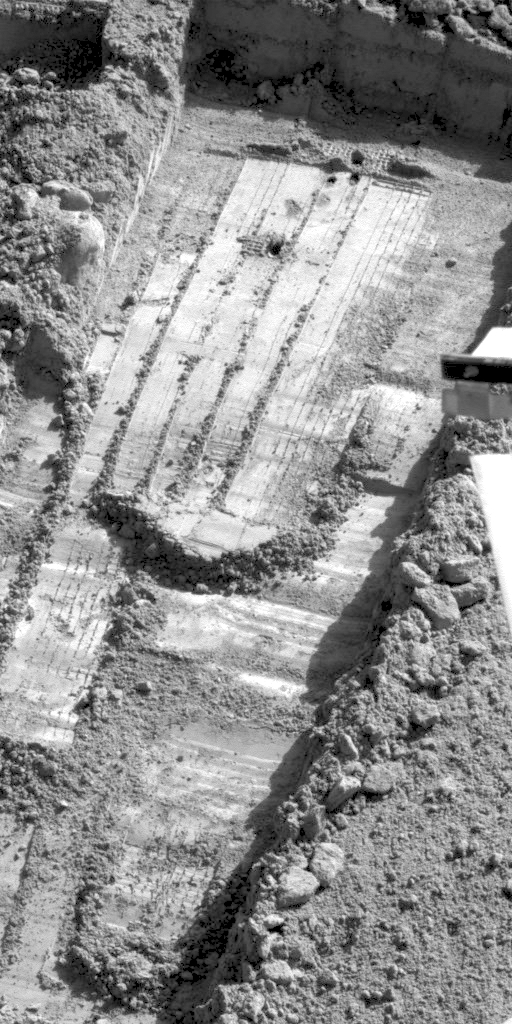

Before & After of Rasping on Sol 56

This animation combines two images of the trench informally named “Snow White” taken by the Surface Stereo Imager on NASA’s Phoenix Mars Lander on July 21, 2008, during the lander’s 56th Martian day, or sol, since landing.

The earlier Sol 56 image is the one without a shadow falling across the lower right corner of the image. It was taken after Phoenix had used its motorized rasp to get some material from the trench into the scoop on the lander’s robotic arm. The later Sol 56 image was taken after the arm had scraped clean an area that includes the rasping site.

The trench is about 23 centimeters (9 inches) wide. These images were taken through the camera’s red filter.

The Phoenix Mission is led by the University of Arizona, Tucson, on behalf of NASA. Project management of the mission is led by NASA’s Jet Propulsion Laboratory, Pasadena, Calif. Spacecraft development is by Lockheed Martin Space Systems, Denver.

Photojournal Note: As planned, the Phoenix lander, which landed May 25, 2008 23:53 UTC, ended communications in November 2008, about six months after landing, when its solar panels ceased operating in the dark Martian winter.

Credit: NASA/JPL-Caltech/University of Arizona/Texas A&M University